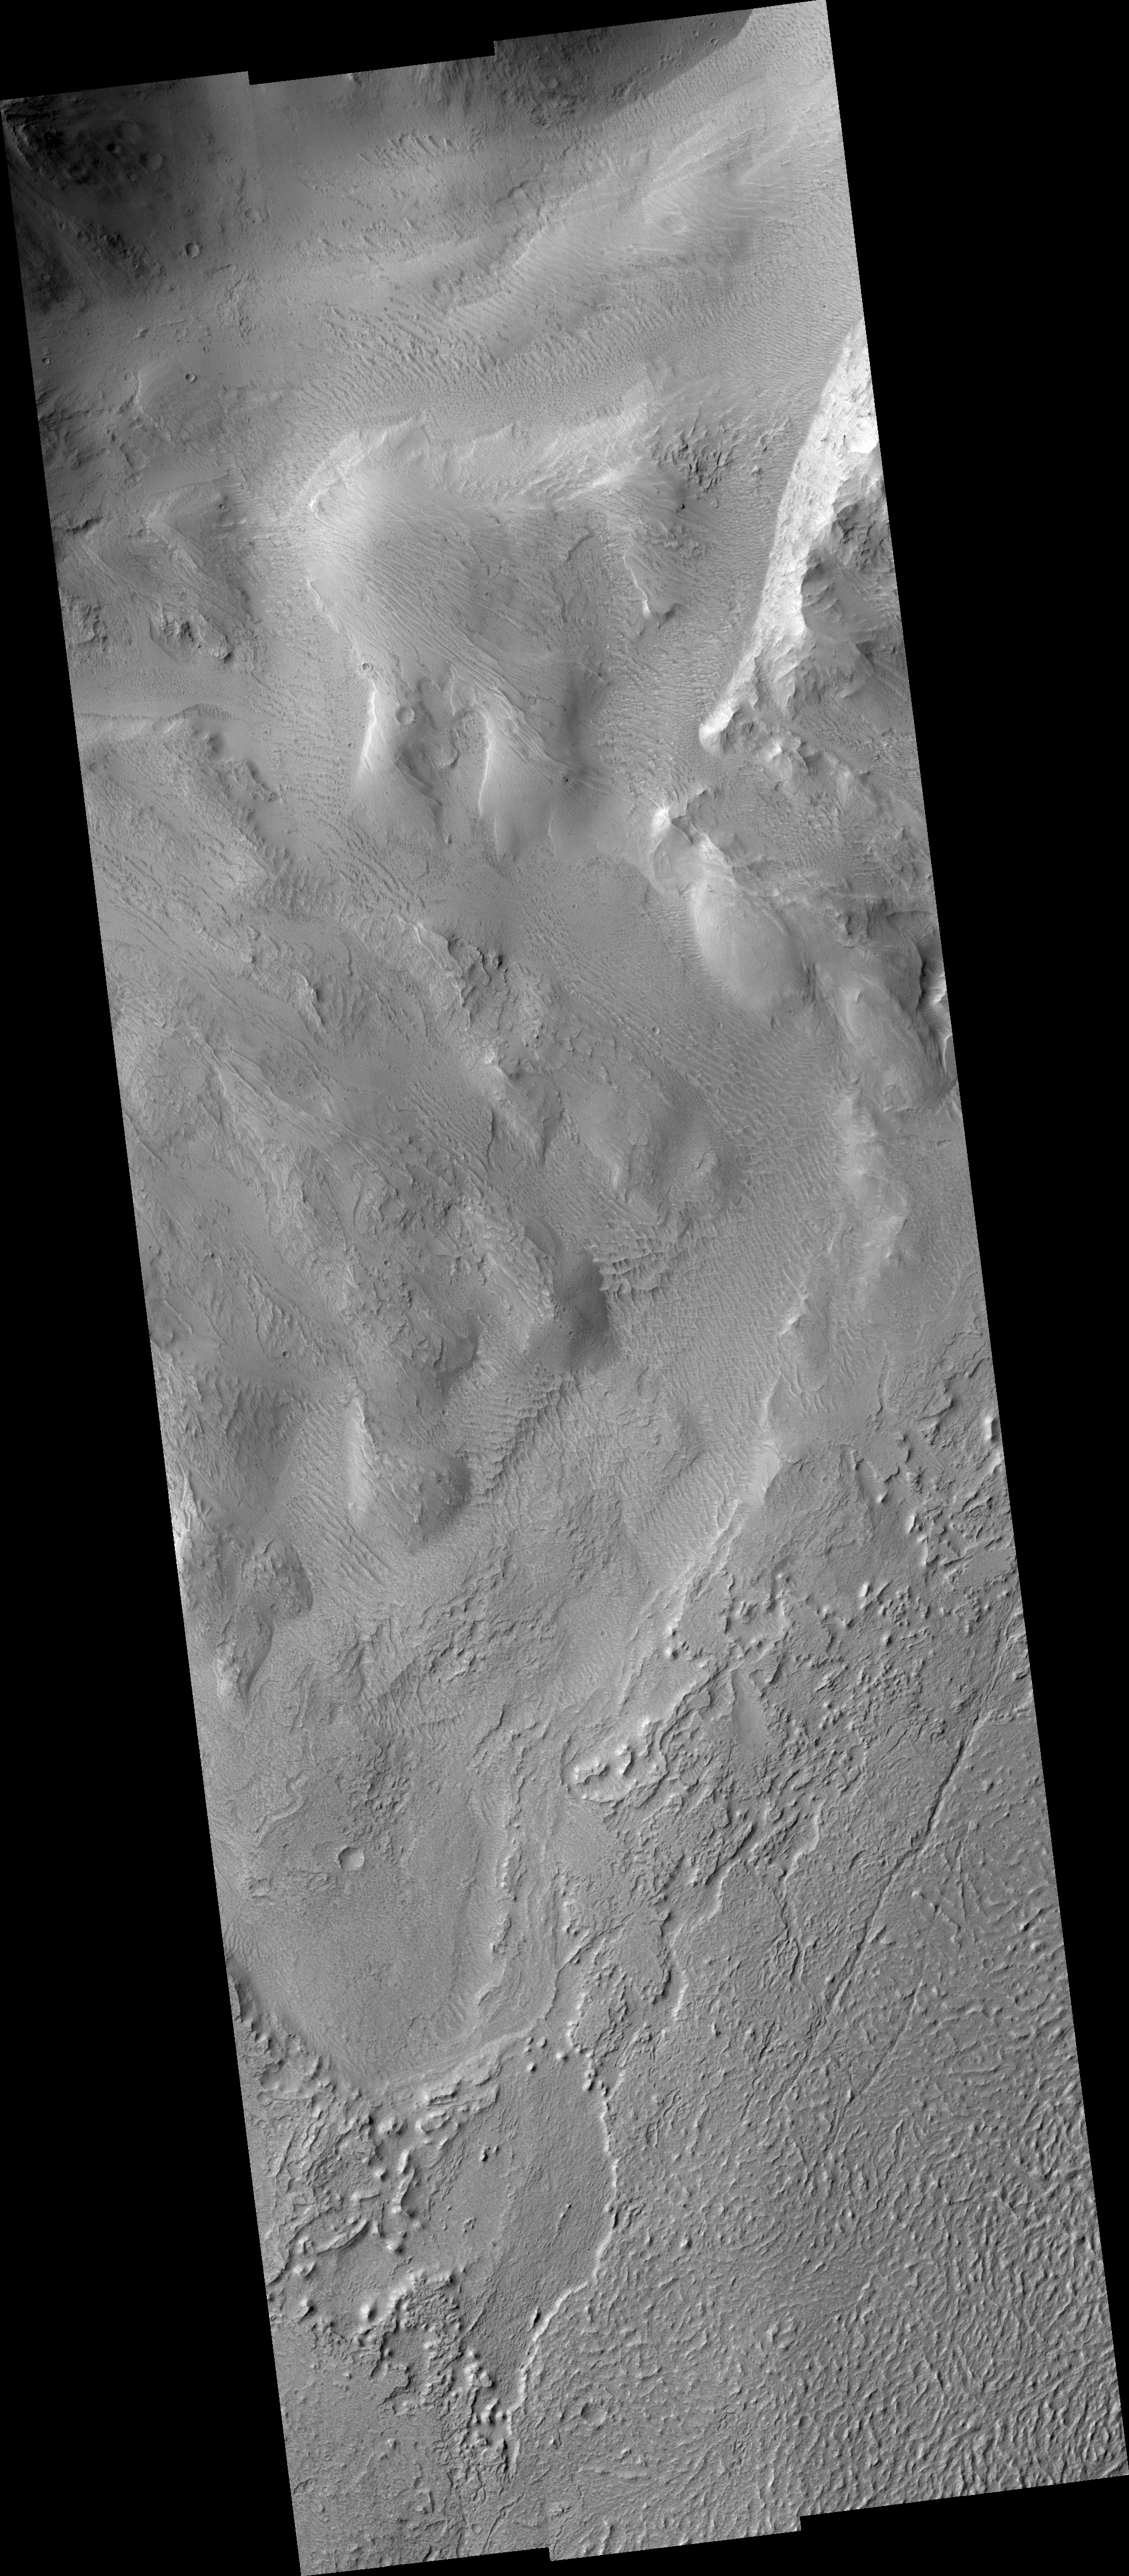

Eroding Material over Flows in Echus Chasma

Image PSP_001430_1815 was taken by the High Resolution Imaging Science Experiment (HiRISE) camera onboard the Mars Reconnaissance Orbiter spacecraft on November 15, 2006. The complete image is centered at 1.6 degrees latitude, 278.9 degrees East longitude. The range to the target site was 265.2 km (165.8 miles). At this distance the image scale ranges from 53.1 cm/pixel (with 2 x 2 binning) to 106.1 cm/pixel (with 4 x 4 binning). The image shown here has been map-projected to 50 cm/pixel and north is up. The image was taken at a local Mars time of 3:30 PM and the scene is illuminated from the west with a solar incidence angle of 54 degrees, thus the sun was about 36 degrees above the horizon. At a solar longitude of 136.0 degrees, the season on Mars is Northern Summer.

NASA’s Jet Propulsion Laboratory, a division of the California Institute of Technology in Pasadena, manages the Mars Reconnaissance Orbiter for NASA’s Science Mission Directorate, Washington. Lockheed Martin Space Systems, Denver, is the prime contractor for the project and built the spacecraft. The High Resolution Imaging Science Experiment is operated by the University of Arizona, Tucson, and the instrument was built by Ball Aerospace and Technology Corp., Boulder, Colo.

Credit: NASA/JPL/Univ. of Arizona